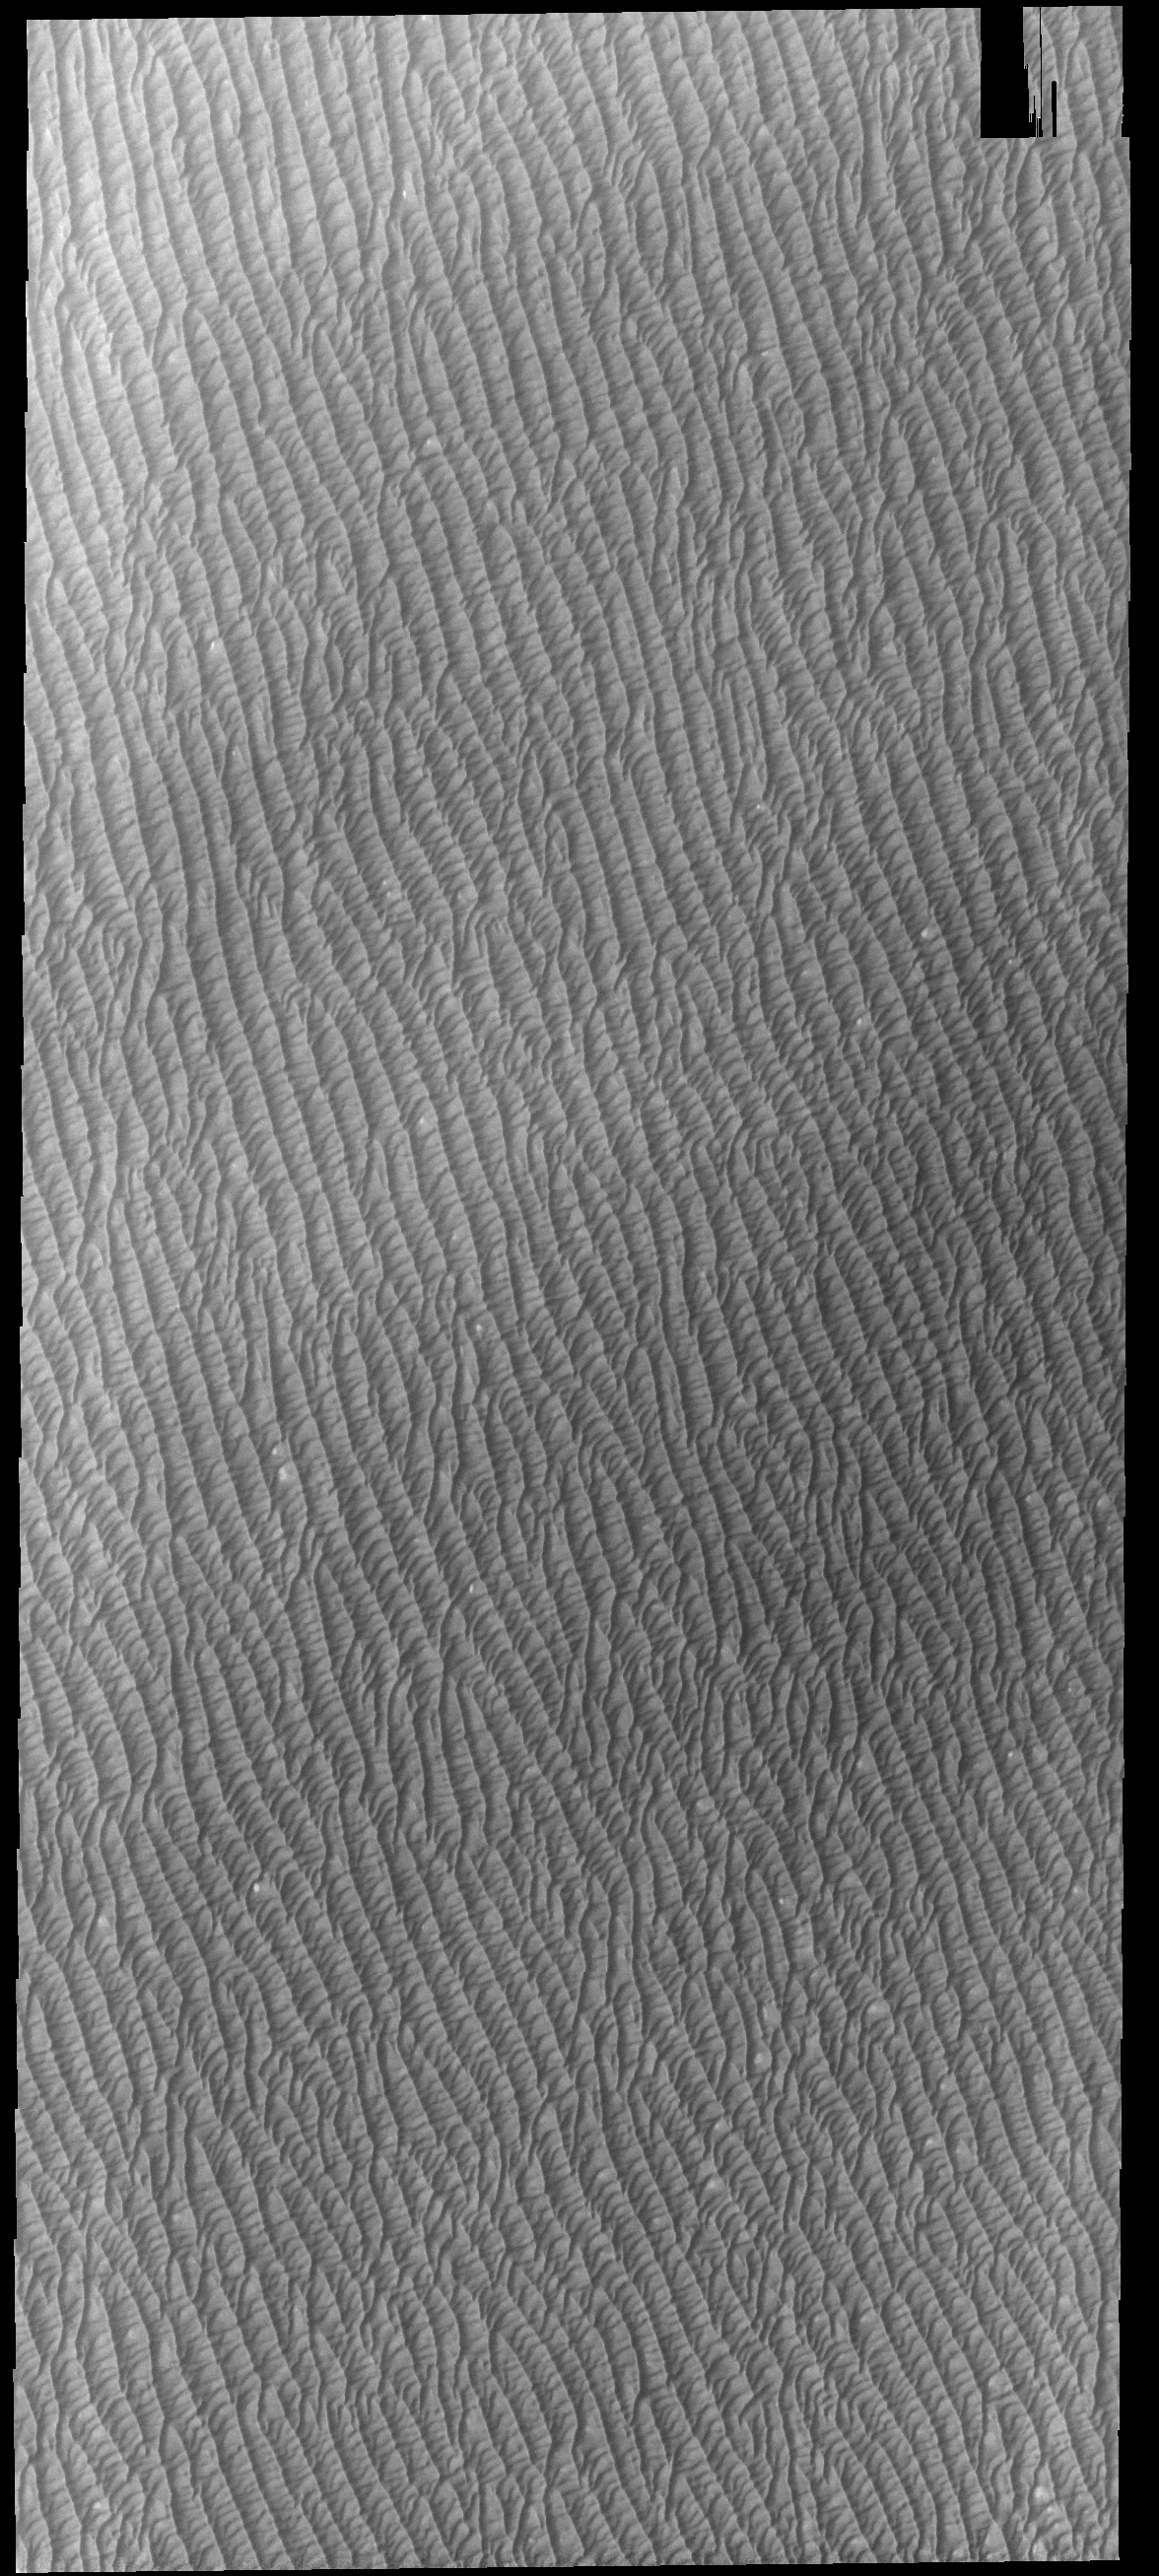

Olympia Undae

Today’s VIS image shows a small portion of Olympia Undae. Olympia Undae is a large dune field that dominates the plains along part of the north polar cap. This dune field surrounds 1/3 of the north polar cap and is the largest of several dune fields that encircle the pole. This VIS image was collected during summer. It is during this season that winds are able to move sand sized particles, slowly modifying the dunes.

Credit: NASA/JPL-Caltech/ASU